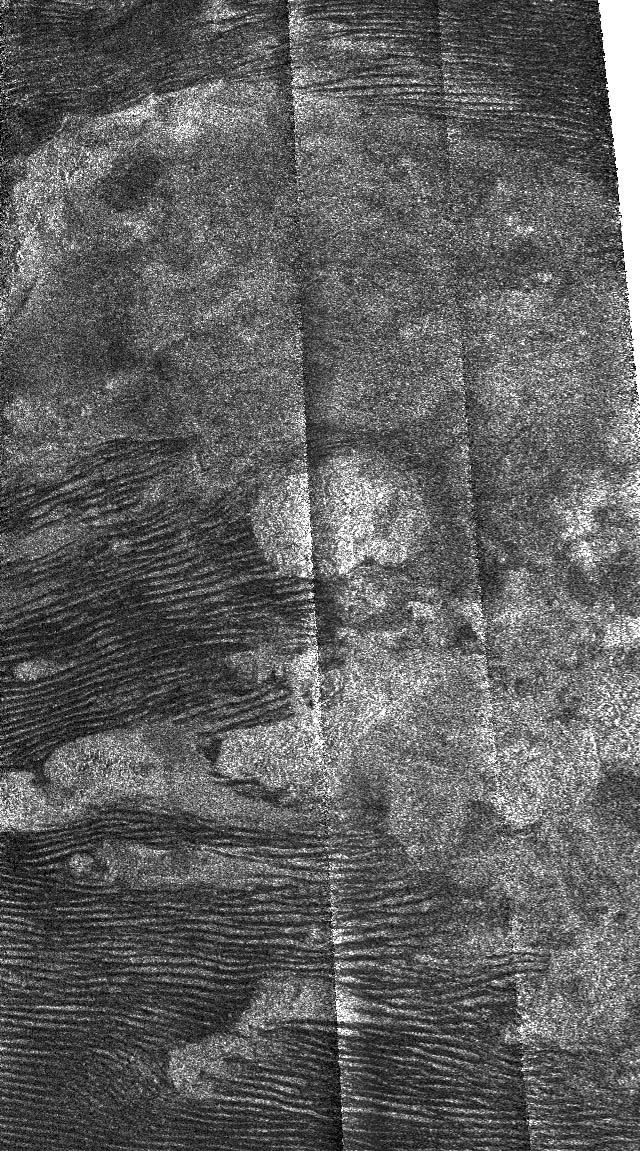

Titan Features and Interactions

This radar image, obtained by Cassini’s radar instrument during a near-polar flyby on Feb. 22, 2007, shows dunes surrounding a bright feature on Saturn’s moon Titan.

Dunes have been previously seen on Titan, so far concentrated near the equator. They are thought to be composed of small hydrocarbon or water ice particles– probably about 250 microns in diameter, similar to sand grains on Earth. These are formed into dunes by the prevailing west-to-east surface winds. Because of the shape and length of the dunes, they are probably “longitudinal” (lying in the same direction as the average wind) rather than transverse dunes, which form across the wind and are more common on Earth.

There are several kinds of interaction between the dunes and the brighter features in this image. At the left, the dunes seem to be covering the bright material, while at the center and right, they seem to be terminated against it. At the lower center and lower right, they flow around it (see also PIA08738 and PIA08454). These various interactions will help us to determine the nature of both of these features.

This image was taken in synthetic aperture mode at 700-meter (2,300-foot) resolution. North is toward the left. The image is centered at about 3.5 degrees south latitude and 37.3 degrees west longitude.

The Cassini-Huygens mission is a cooperative project of NASA, the European Space Agency and the Italian Space Agency. The Jet Propulsion Laboratory, a division of the California Institute of Technology in Pasadena, manages the mission for NASA’s Science Mission Directorate, Washington, D.C. The Cassini orbiter was designed, developed and assembled at JPL. The radar instrument was built by JPL and the Italian Space Agency, working with team members from the United States and several European countries.

Credit: NASA/JPL-Caltech/ASI